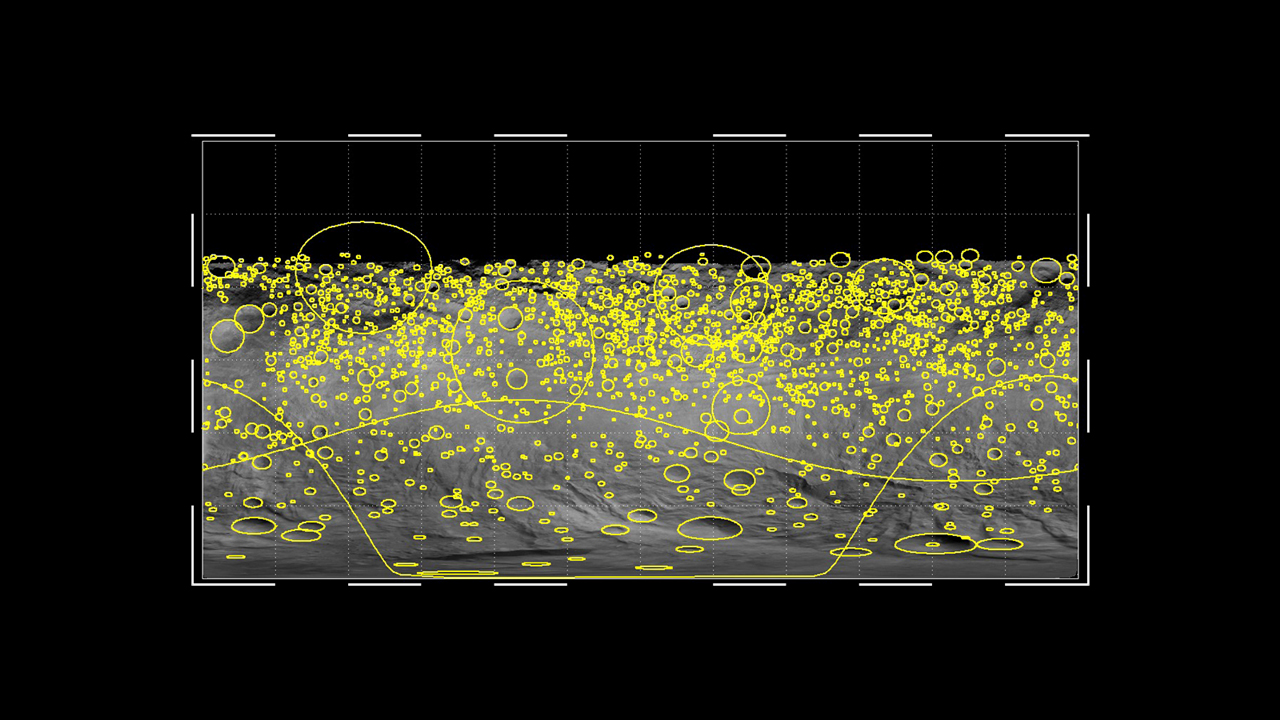

Crater Impacts on Vesta

This graphic shows the global distribution of craters that hit the giant asteroid Vesta, based on data from NASA’s Dawn mission. The yellow circles indicate craters of 2 miles (4 kilometers) or wider, with the size of the circles indicating the size of the crater. The two huge impacts in the southern hemisphere appear as undulating lines in this projection.

The Dawn mission to Vesta and Ceres is managed by NASA’s Jet Propulsion Laboratory, a division of the California Institute of Technology in Pasadena, for NASA’s Science Mission Directorate, Washington. UCLA is responsible for overall Dawn mission science. The Dawn framing cameras were developed and built under the leadership of the Max Planck Institute for Solar System Research, Katlenburg-Lindau, Germany, with significant contributions by DLR German Aerospace Center, Institute of Planetary Research, Berlin, and in coordination with the Institute of Computer and Communication Network Engineering, Braunschweig. The framing camera project is funded by the Max Planck Society, DLR and NASA/JPL.

Credit: NASA/JPL-Caltech/MPS/DLR/IDA/LSI